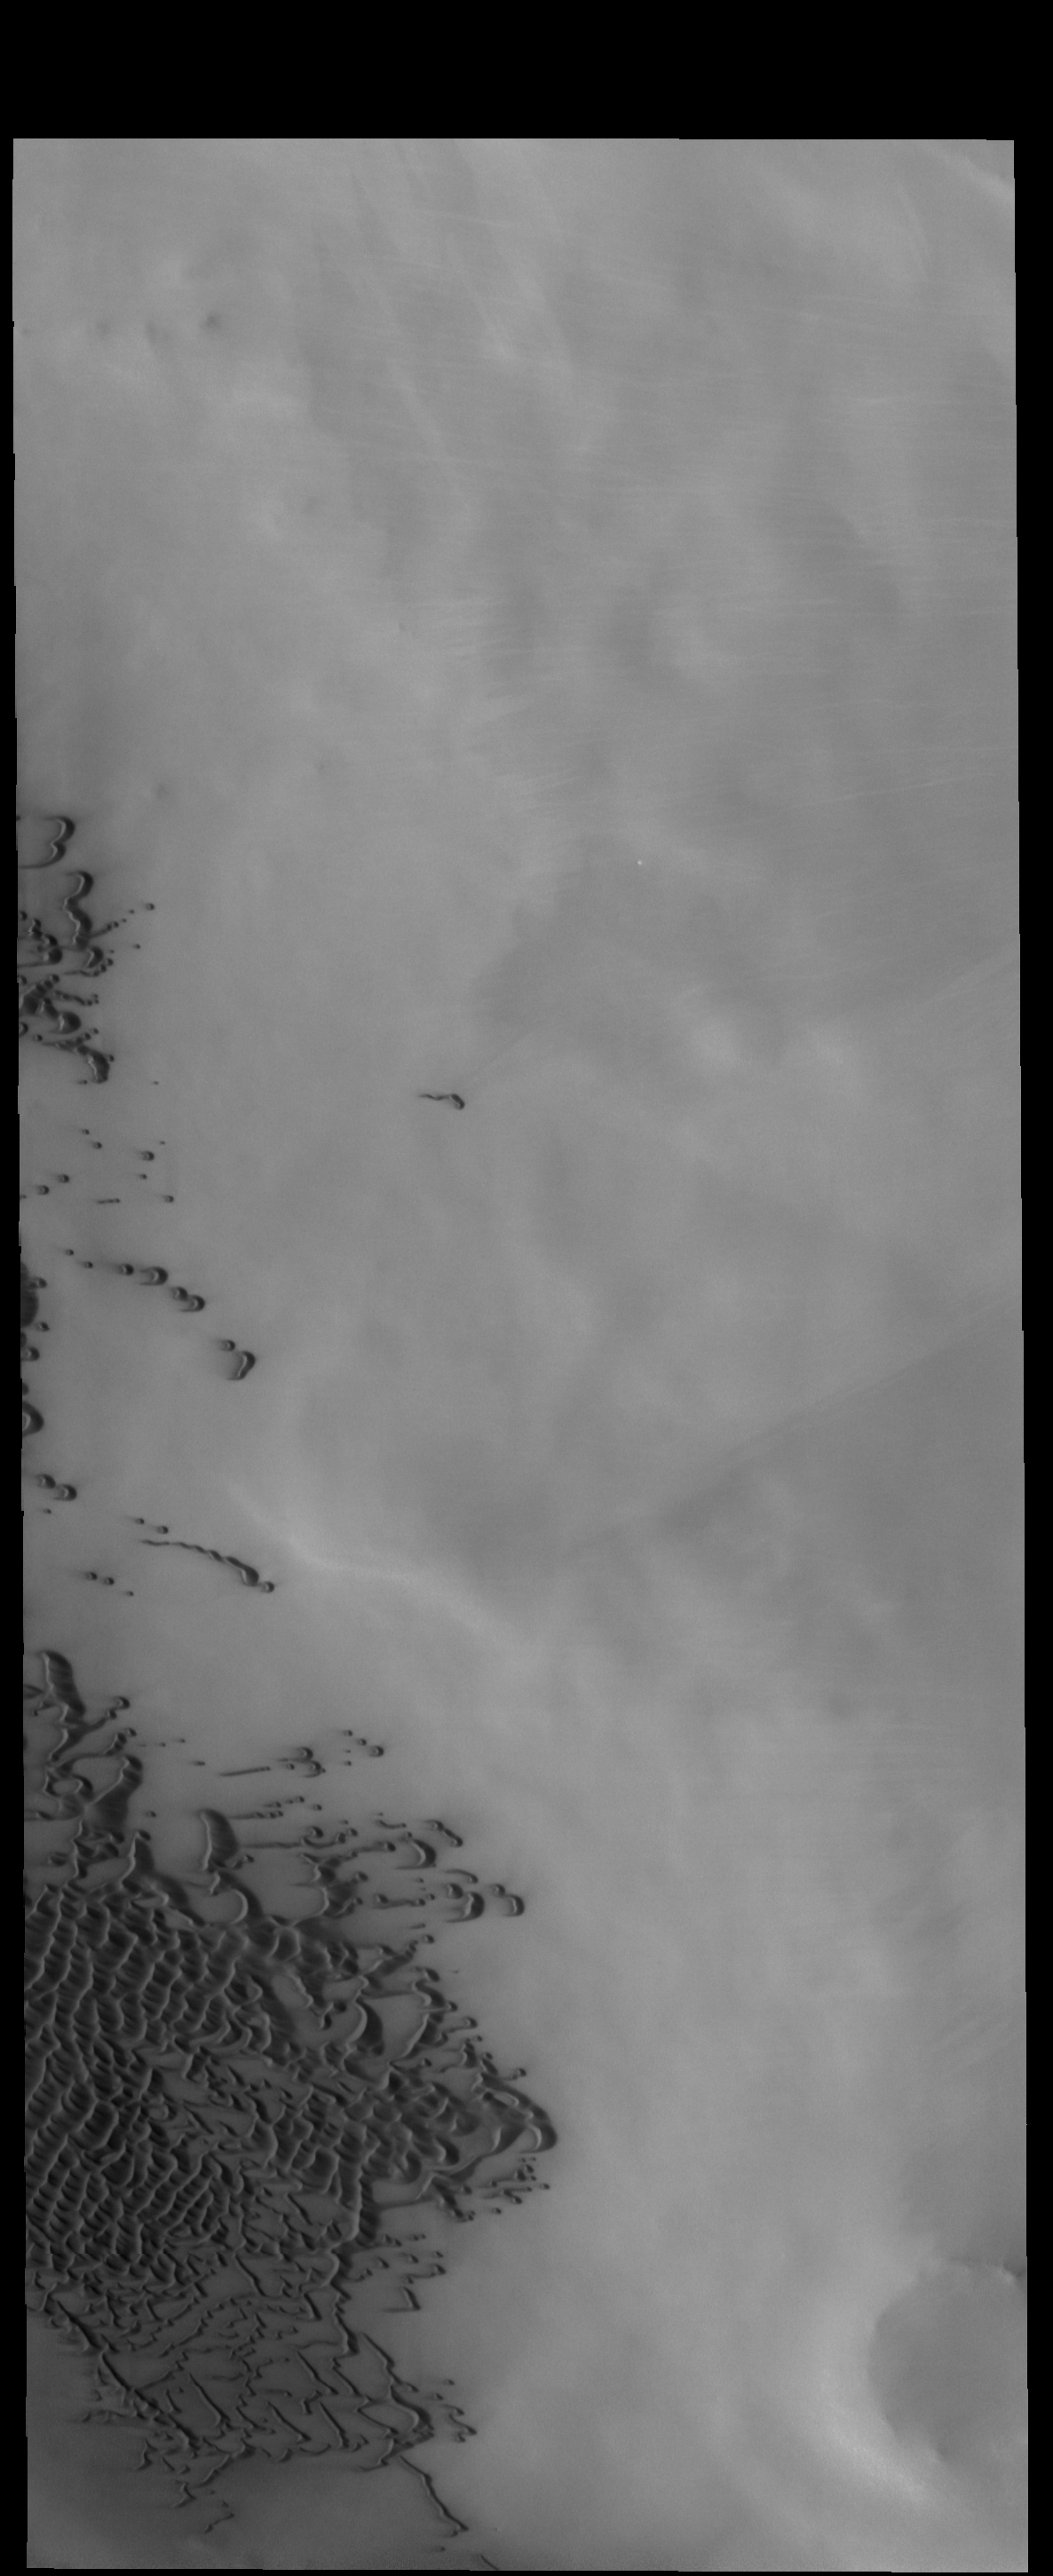

Olympia Undae

Today’s VIS image shows part of the margin of Olympia Undae.

Credit: NASA/JPL-Caltech/ASU